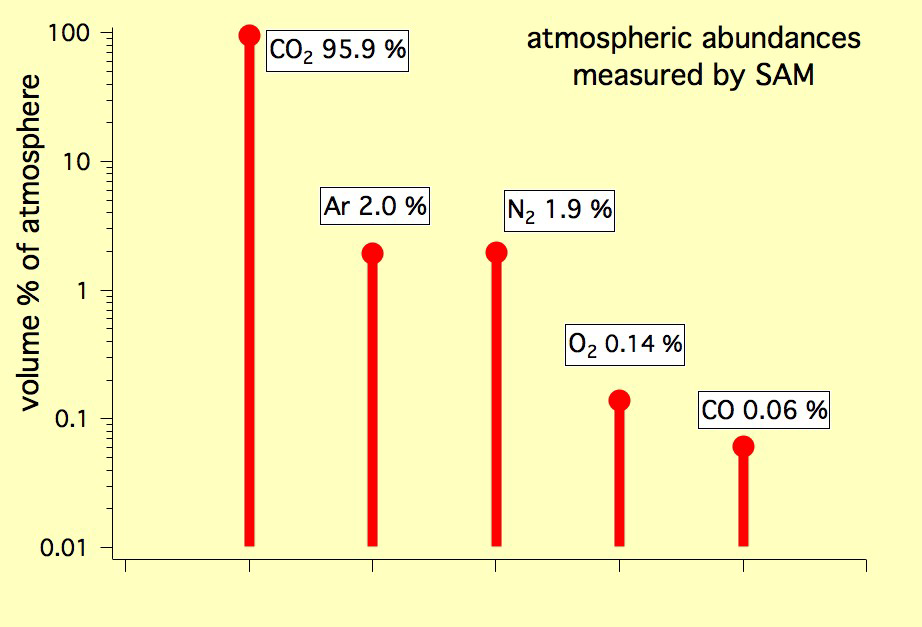

The Five Most Abundant Gases in the Martian Atmosphere

This graph shows the percentage abundance of five gases in the atmosphere of Mars, as measured by the Quadrupole Mass Spectrometer instrument of the Sample Analysis at Mars instrument suite on NASA’s Mars rover in October 2012. The season was early spring in Mars’ southern hemisphere, and the location was inside Mars’ Gale Crater, at 4.49 degrees south latitude, 137.42 degrees east longitude.

The graph uses as logarithmic scale for volume percentage of the atmosphere so that these gases with very different concentrations can all be plotted. By far the predominant gas is carbon dioxide, making up 95.9 percent of the atmosphere’s volume. The next four most abundant gases are argon, nitrogen, oxygen and carbon monoxide. Researchers will use SAM repeatedly throughout Curiosity’s mission on Mars to check for seasonal changes in atmospheric composition.

Researchers are using Curiosity’s 10 instruments to investigate whether areas in Gale Crater ever offered environmental conditions favorable for microbial life. JPL, a division of the California Institute of Technology in Pasadena, manages the project for NASA’s Science Mission Directorate, Washington, and built Curiosity. The SAM instrument was developed at Goddard with instrument contributions from Goddard, JPL and the University of Paris in France.

Credit: NASA/JPL-Caltech, SAM/GSFC